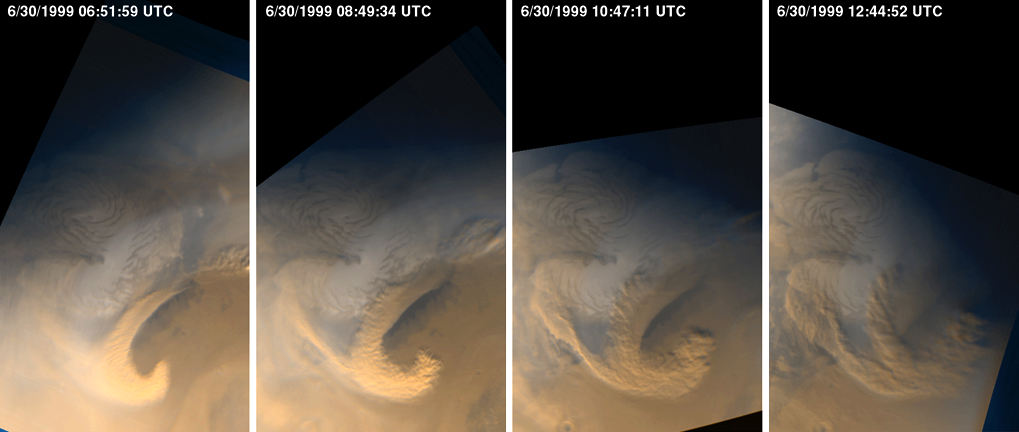

Late Summer Storms Over the Mars North Polar Region

Storm clouds have been brewing over the north polar cap of Mars since the last week of June 1999. During the month of July, summer was ending; autumn began at the start of August. The wide angle cameras of the Mars Global Surveyor (MGS) Mars Orbiter Camera (MOC) have been documenting the changing weather patterns of the red planet nearly every day since the Mapping Phase of the mission began in March 1999. These images are showing many more details about martian weather than had been previously recorded. Mars is a dynamic planet, with weather systems as complex and exciting as the Earth’s.

The four still-frame images (above) show the evolution of a storm system that developed over the martian north polar region on June 30, 1999. Each picture was taken approximately 2 hours later than the previous. The north polar ice cap is the white feature at the center of each frame. Clouds that appear white consist mainly of water ice, clouds that appear orange/brown contain dust.

This particular storm system lasted well into the next day–July 1, 1999. A total of 23 red and 23 blue camera images were used to create a time-lapsed “movie” that displays the development and evolution of this storm over the two-day period. Of great interest are the “curling” of the clouds behind the largest of the storms–this indicates a flow vortex that follows the storm front that is moving toward the top/upper right of the frame–and the correlation of white water-ice clouds with orange/brown dust clouds. High surface winds must have raised dust and mixed it with water vapor in the air over the summer-time polar cap to create this effect. To view the “movie,” click or download to your desktop the following 2.2 MByte MPG file.

Storms similar to those shown here were observed to continue throughout the month of July and into August. Over the next several months, the north polar cap will grow dark as the region transitions through autumn and into winter. When northern winter begins in December 1999, this region will be dark and obscured by clouds.

Malin Space Science Systems and the California Institute of Technology built the MOC using spare hardware from the Mars Observer mission. MSSS operates the camera from its facilities in San Diego, CA. The Jet Propulsion Laboratory’s Mars Surveyor Operations Project operates the Mars Global Surveyor spacecraft with its industrial partner, Lockheed Martin Astronautics, from facilities in Pasadena, CA and Denver, CO.

Credit: NASA/JPL/Malin Space Science Systems